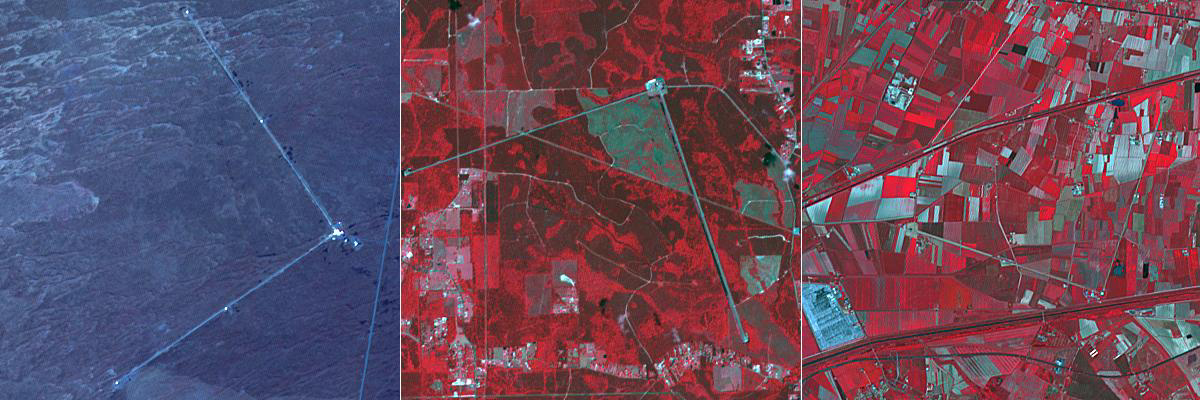

Gravity Wave Detectors

The biggest merger yet between two black holes produced gravity waves that were detected by gravitational wave detection systems. This analysis is the latest to come out of the international LIGO-VIRGO collaboration, which operates three super-sensitive gravitational wave-detection systems in America and Europe (Information from BBC News, September 2). The systems consist of two interferometers at right angles to each other. The two American LIGO systems are located near Livingston, LA (left image) and near Hanford, WA (center image); the European VIRGO system is located near Pisa, Italy (right image). The three ASTER cutouts each cover an area of 6 by 6 km.

With its 14 spectral bands from the visible to the thermal infrared wavelength region and its high spatial resolution of about 50 to 300 feet (15 to 90 meters), ASTER images Earth to map and monitor the changing surface of our planet. ASTER is one of five Earth-observing instruments launched Dec. 18, 1999, on Terra. The instrument was built by Japan’s Ministry of Economy, Trade and Industry. A joint U.S./Japan science team is responsible for validation and calibration of the instrument and data products.

The broad spectral coverage and high spectral resolution of ASTER provides scientists in numerous disciplines with critical information for surface mapping and monitoring of dynamic conditions and temporal change. Example applications are monitoring glacial advances and retreats; monitoring potentially active volcanoes; identifying crop stress; determining cloud morphology and physical properties; wetlands evaluation; thermal pollution monitoring; coral reef degradation; surface temperature mapping of soils and geology; and measuring surface heat balance.

The U.S. science team is located at NASA’s Jet Propulsion Laboratory in Pasadena, Calif. The Terra mission is part of NASA’s Science Mission Directorate, Washington.

Credit: NASA/METI/AIST/Japan Space Systems, and U.S./Japan ASTER Science Team